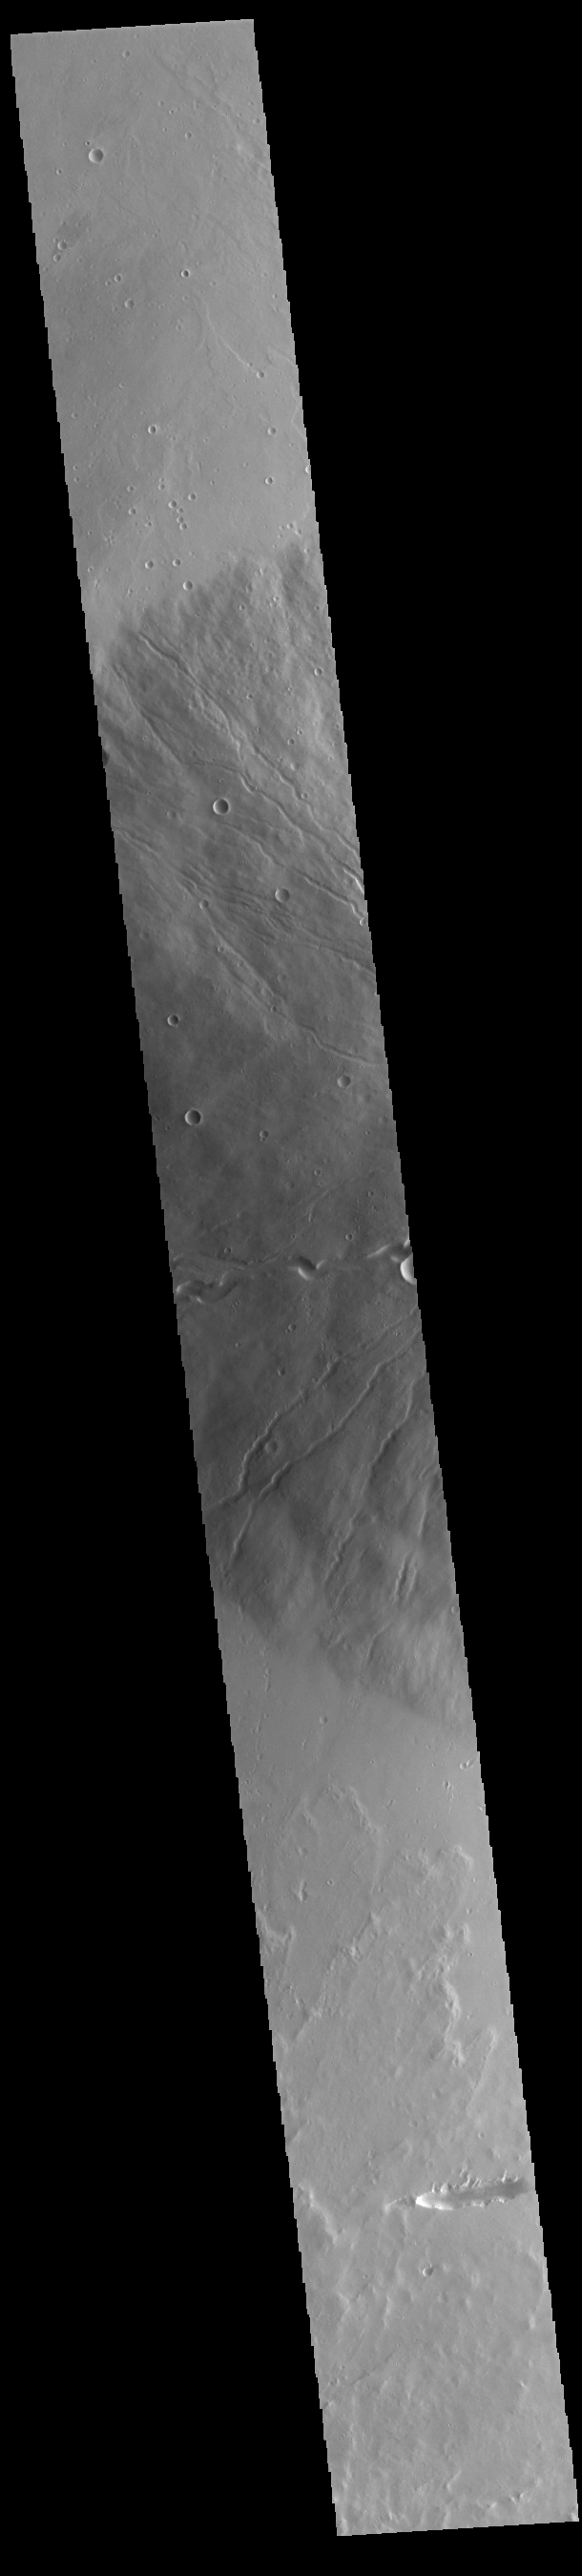

Ceraunius Tholus

Today’s VIS image shows the western flank of Ceraunius Tholus. At only 128 km (79 miles) across, it is one of the smaller Tharsis volcanoes. It is 8,500 meters (27,887 feet) high, close to the height of Mount Everest (29,031 feet). The slopes are relatively steep, and there are several very large channels dissecting the western flank. The volcano is surrounded by younger flows from the larger Tharsis volcanoes.

Credit: NASA/JPL-Caltech/ASU